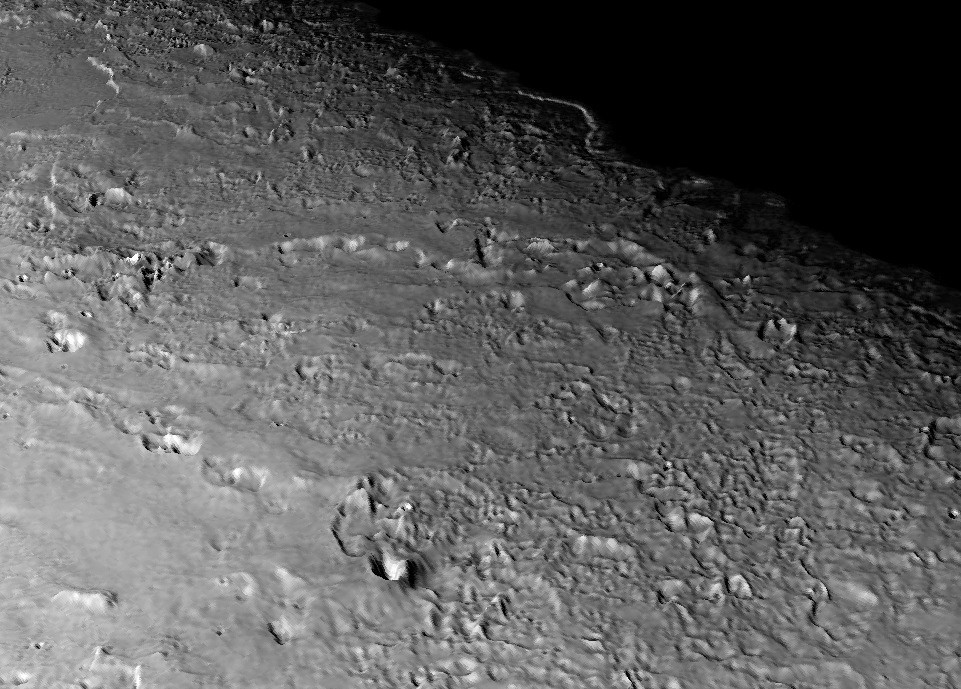

Triton’s Volcanic Plains

This view of the volcanic plains of Neptune’s moon Triton was produced using topographic maps derived from images acquired by NASA’s Voyager spacecraft during its August 1989 flyby, 20 years ago this week.

Triton, Neptune’s largest moon, was the last solid object visited by the Voyager 2 spacecraft on its epic 10-year tour of the outer solar system. This regional view shows a variety of terrains on Triton, including the smooth volcanic plains in the foreground, formed by icy lavas. Parts of this surface have been eroded, forming mounds and depressions with relief of tens to a few hundred meters (several hundred feet). The round pits and mounds across the center of the scene are probably volcanic explosion or collapse craters, the largest of which (at bottom center) is 250 meters deep (820 feet) and 15 kilometers (about 9 miles) across. Many of these pits are aligned in chains similar to those seen in basaltic volcanic areas on Earth, such as Craters of the Moon National Monument in Idaho, except the lavas on Triton are water and other ices that erupted onto the surface. In the distance is one of two large walled smooth plains of unknown origin. These plains are roughly 200 kilometers (124 miles) across.

The surface of Triton is very rugged, scarred by rising blobs of ice (diapirs), faults and volcanic pits and lava flows composed of water and other ices. The surface is also extremely young and sparsely cratered. It may even be younger than the surface of Europa, one of the first objects visited by the Voyager spacecraft 30 years ago this summer, and could be geologically active today. Although locally very rugged, Triton has no large mountains or deep basins and regional relief is low, a consequence of its high internal heat and the low strength of most ices. The scene is on the order of 500 kilometers (310 miles) across and is taken from a new flyover movie across the equatorial region of Triton commemorating the Voyager 20-year anniversary of this flyby. Vertical relief has been exaggerated by a factor of 25 to aid interpretation.

The raw data from which this product was developed were retrieved from the Planetary Data System’s data archives. The Jet Propulsion Laboratory, a division of the California Institute of Technology in Pasadena, manages the mission for NASA’s Science Mission Directorate, Washington, D.C. The Voyager spacecraft and its two onboard cameras were designed, developed and assembled at JPL. This image was processed by Paul Schenk (http://www.lpi.usra.edu/lpi/schenk/) at the Lunar and Planetary Institute.

Credit: NASA/JPL/Universities Space Research Association/Lunar & Planetary Institute